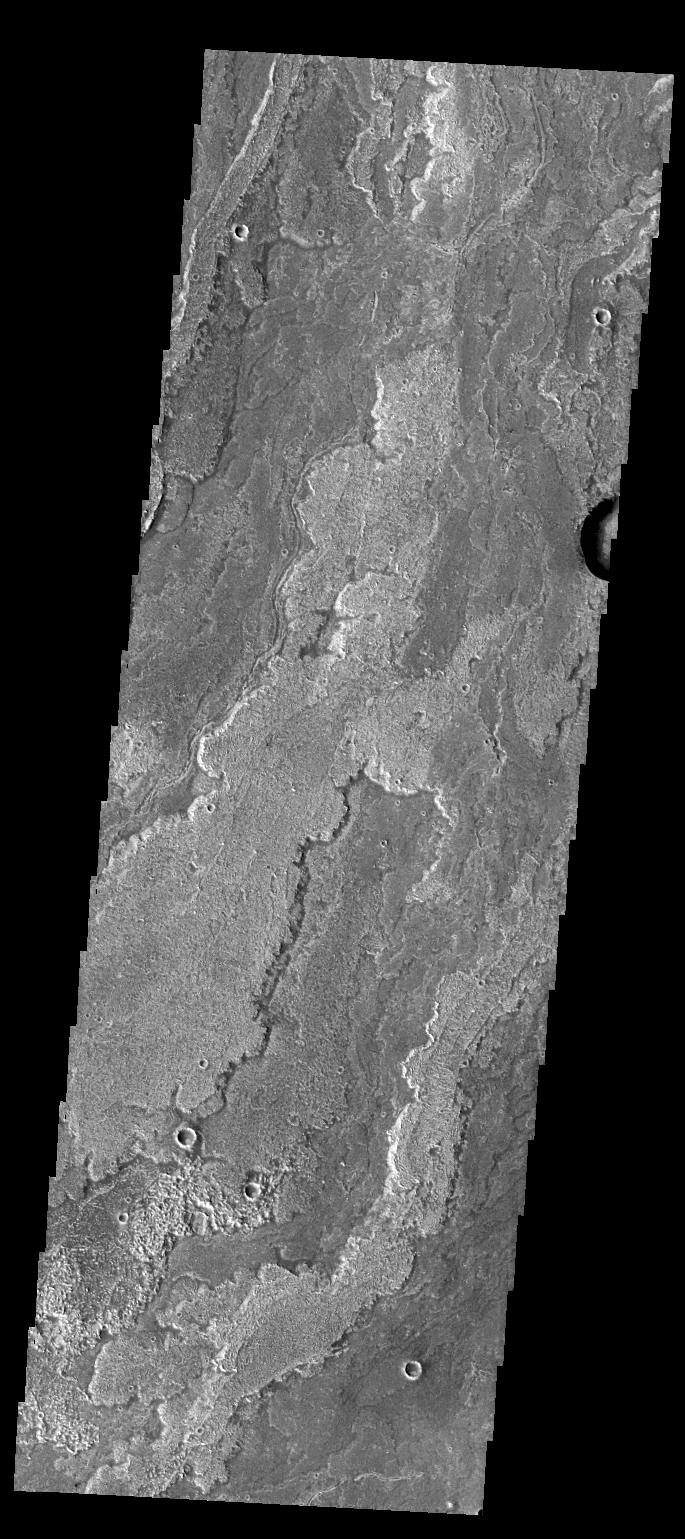

Daedalia Planum

The volcanic flows in today’s VIS image are part of Daedalia Planum. The flows originated at Arsia Mons.

Credit: NASA/JPL-Caltech/ASU